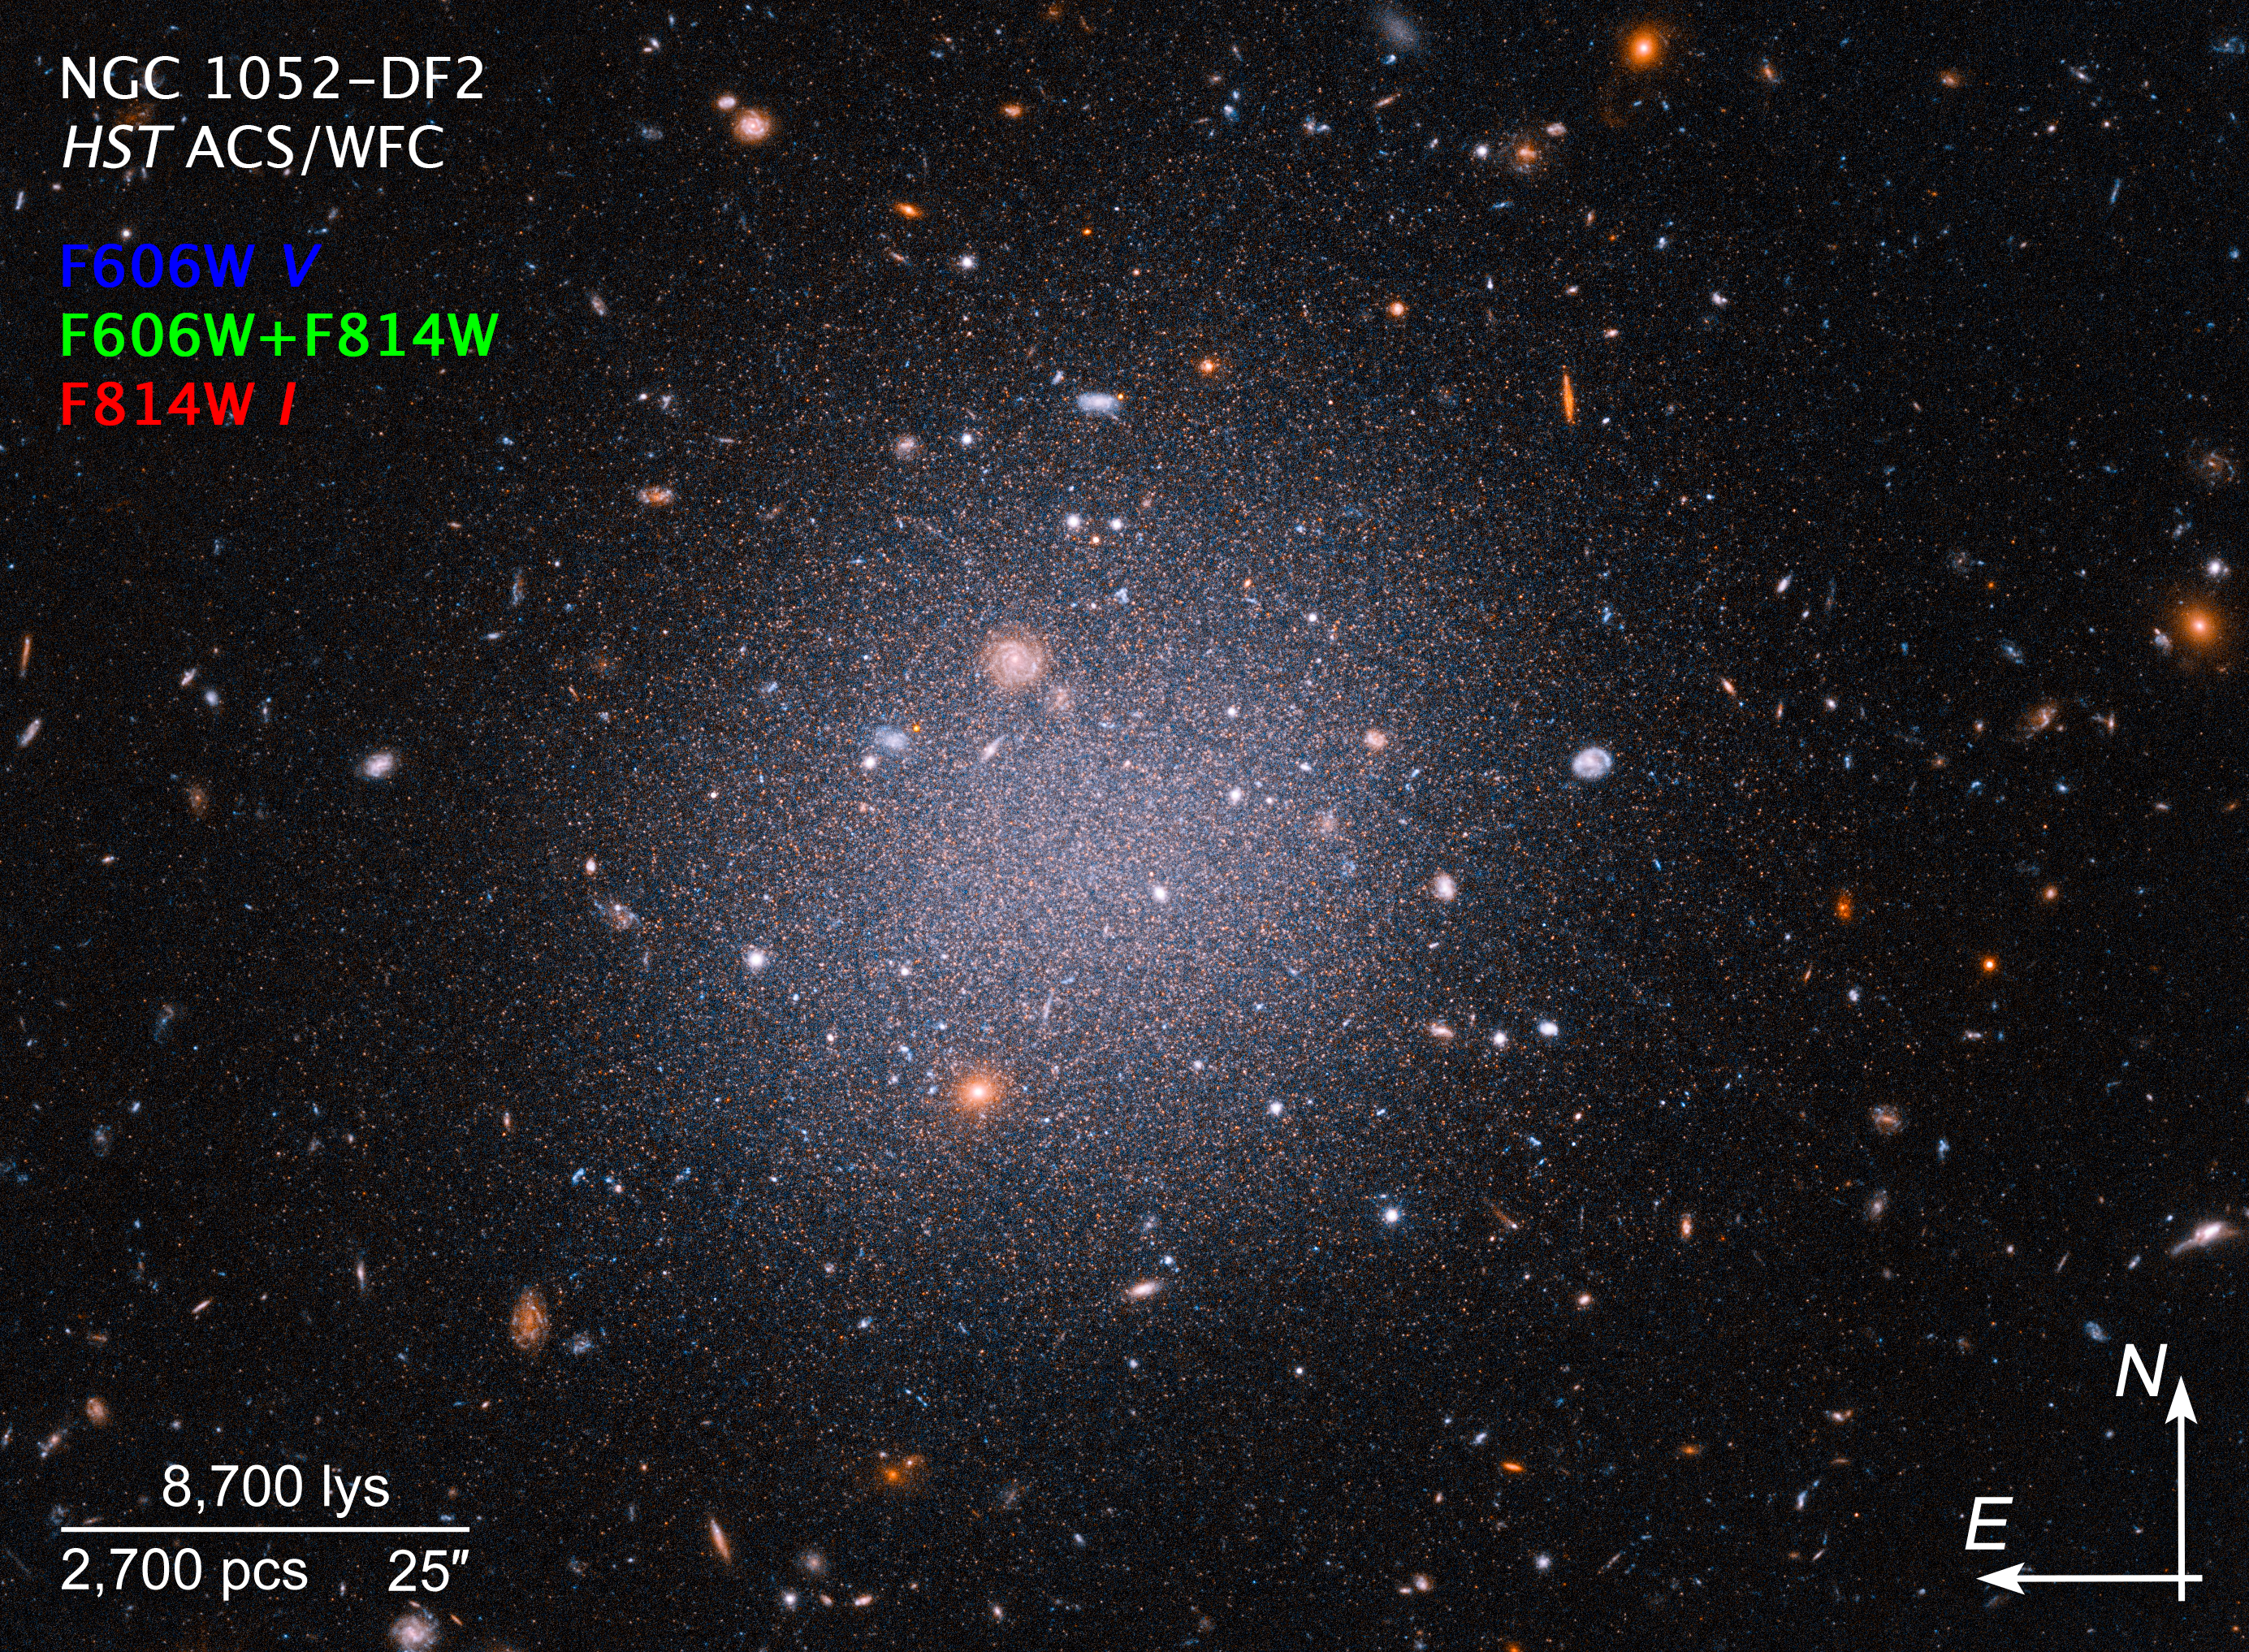

NGC1052-DF2 Compass Image

Credit: NASA, ESA, STScI, Zili Shen (Yale), Pieter van Dokkum (Yale), Shany Danieli (IAS); Image Processing: Alyssa Pagan (STScI)